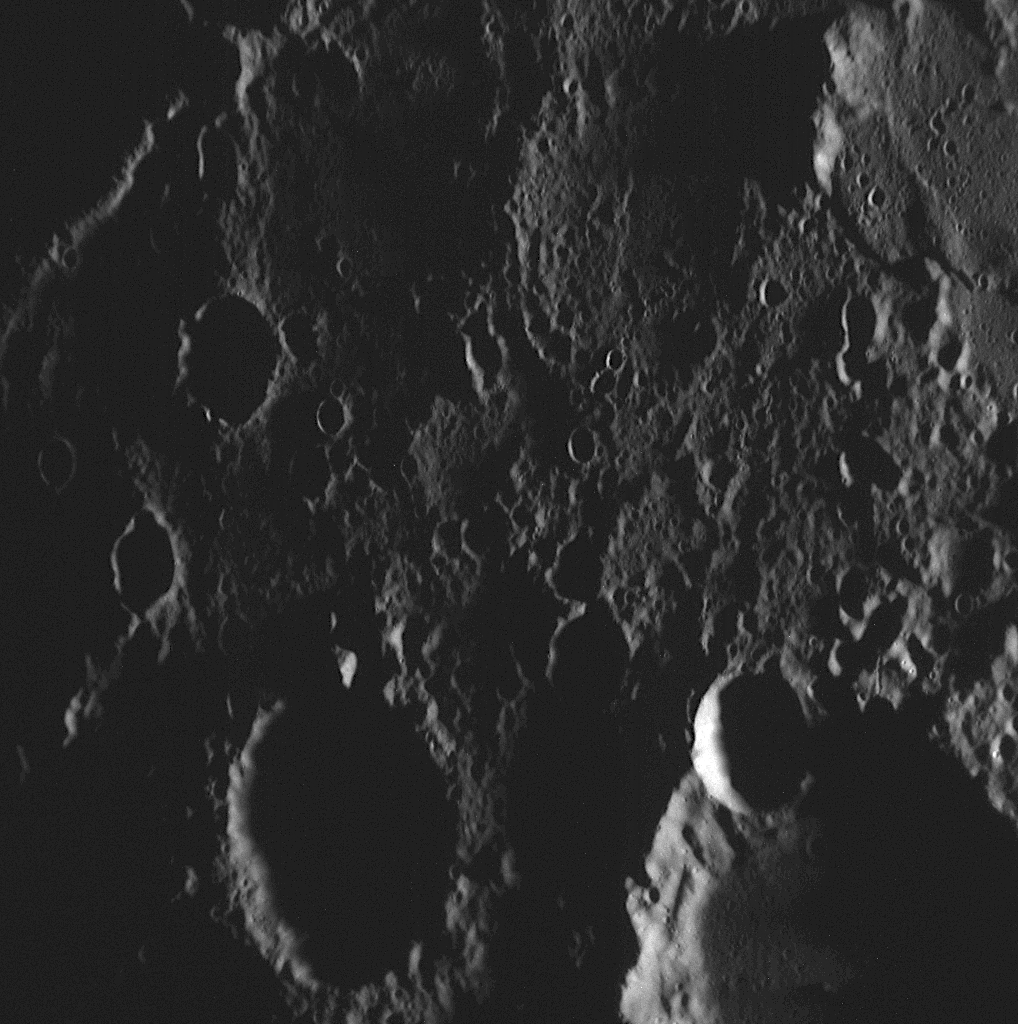

The Highest-resolution Image from MESSENGER’s Second Mercury Flyby

The first image taken following MESSENGER’s closest distance to Mercury (PIA11352) during the mission’s recent flyby was a Wide Angle Camera (WAC) image. The image shown here is the first NAC image acquired after closest approach, and since the resolution of the NAC is a factor of seven higher than that of the WAC, this image is the highest-resolution image obtained during MESSENGER’s second Mercury flyby. The image was taken near local dawn, so the shadows are long and many features are shrouded in darkness. The right side of this image overlaps with the left side of the previously released close-up view of Machaut crater (PIA11249), which was taken just five seconds later than this image. This portion of Mercury’s surface is heavily cratered, with small craters visible down to the limits of even this highest-resolution image.

Date Acquired: October 6, 2008
Image Mission Elapsed Time (MET): 131770803
Instrument: Narrow Angle Camera (NAC) of the Mercury Dual Imaging System (MDIS)
Resolution: 100 meters/pixel (0.06 miles/pixel)
Scale: This image is about 100 kilometers (60 miles) across
Spacecraft Altitude: 3,800 kilometers (2,400 miles)

These images are from MESSENGER, a NASA Discovery mission to conduct the first orbital study of the innermost planet, Mercury. For information regarding the use of images, see the MESSENGER image use policy.

Credit: NASA/Johns Hopkins University Applied Physics Laboratory/Carnegie Institution of Washington